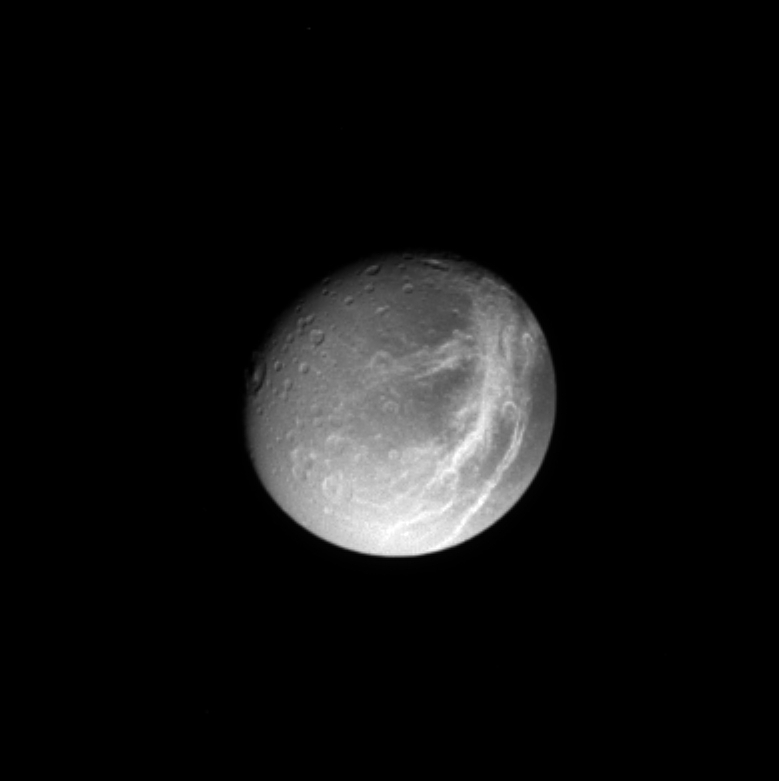

Crisscrossing Streaks

A gorgeous Dione poses for Cassini, with shadowed craters and bright, wispy streaks first observed by the Voyager spacecraft 24 years ago. The wispy areas will be imaged at higher resolution in mid-December 2004. Subtle variations in brightness across the surface of this moon are visible here as well. Dione’s diameter is 1,118 kilometers, (695 miles).

The image shows primarily the trailing hemisphere of Dione, which is the side opposite the moon’s direction of motion in its orbit. The image has been rotated so that north is up.

The image was taken in visible light with the Cassini spacecraft narrow angle camera on Oct. 27, 2004, at a distance of about 1.2 million kilometers (746,000 miles) from Dione and at a Sun-Dione-spacecraft, or phase, angle of 28 degrees. The image scale is 3.5 kilometers (2.2 miles) per pixel.

The Cassini-Huygens mission is a cooperative project of NASA, the European Space Agency and the Italian Space Agency. The Jet Propulsion Laboratory, a division of the California Institute of Technology in Pasadena, manages the Cassini-Huygens mission for NASA’s Office of Space Science, Washington, D.C. The Cassini orbiter and its two onboard cameras, were designed, developed and assembled at JPL. The imaging team is based at the Space Science Institute, Boulder, Colo.

Credit: NASA/JPL/Space Science Institute